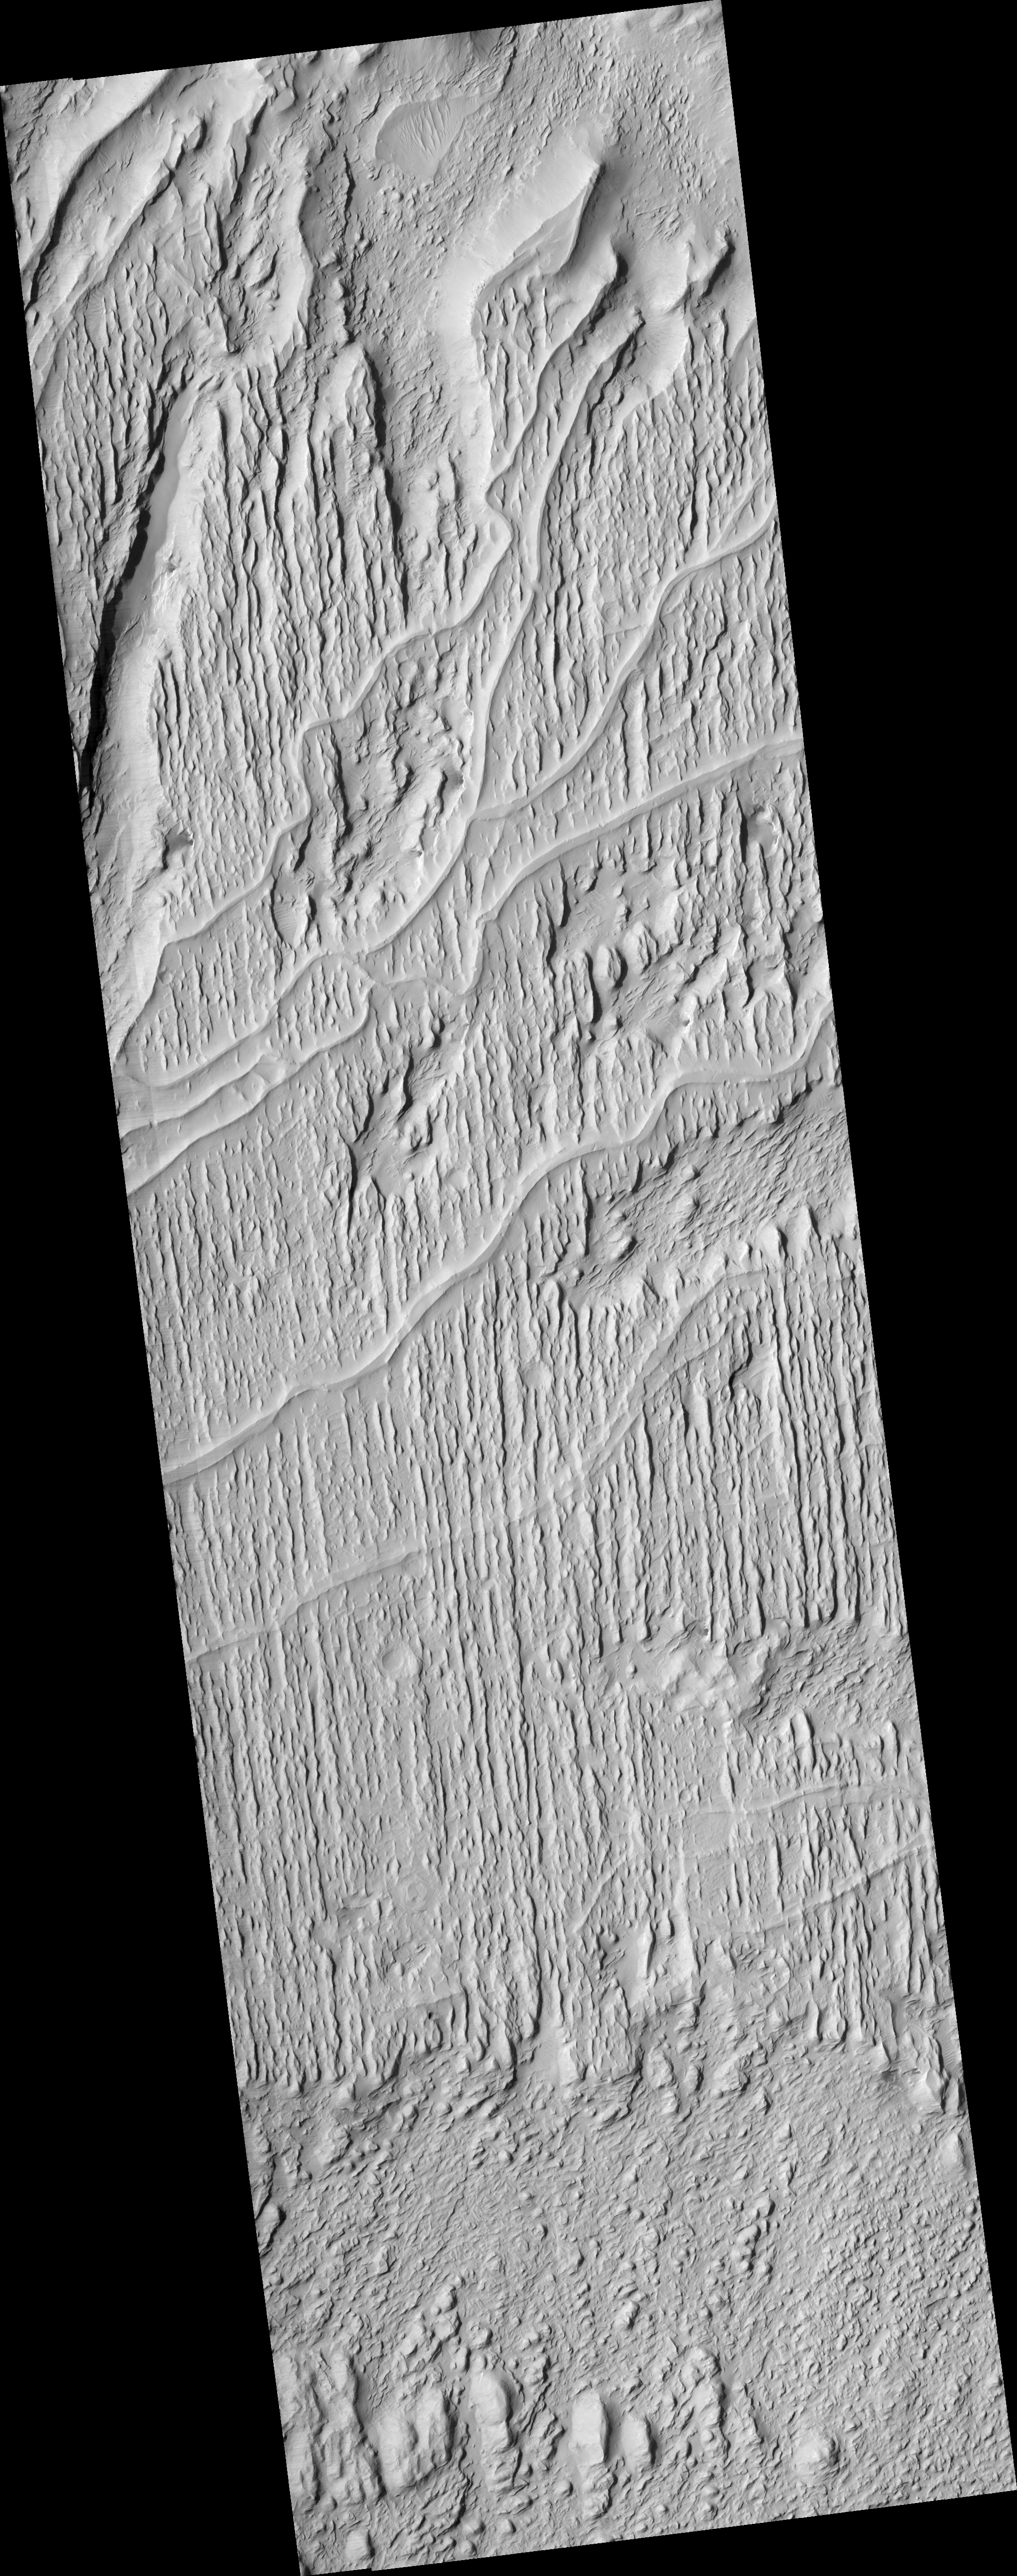

Sinuous Ridges Near Aeolis Mensae

This HiRISE image (PSP_002279_1735) covers part of a fan-shaped deposit of material in the Aeolis Mensae region of Mars.

The dominant surface texture is a series of parallel linear ridges. In addition, there are several sinuous, flat-topped ridges. The sinuous ridges do not follow the trend of the linear ridges, and various intersecting relations are observed.

The southernmost sinuous features in this image are partially buried by linear ridge material, while in the northern part of the image they appear to stand above it. This could indicate that the linear unit has been more eroded in the north than the south, but may also be due to a more complex geological history in which different sinuous ridges formed at different times. In the northeast part of the image one sinuous ridge appears superposed on another, supporting this hypothesis.

The linear ridges may be yardangs. Yardangs form when material is eroded by wind, producing elongated features aligned with the prevailing wind. Many of the ridges expose layers and appear to have broken into boulders. Layering indicates multiple episodes or pulses of deposition, while the occurrence of boulders shows that the material has been consolidated to some degree.

The sinuous ridges could be former stream channels outcropping in inverted relief, where a formerly low-lying feature is now relatively high-standing. This occurs when the stream channel is more resistant to erosion that the surroundings, either due to cementation by water or to the presence of large rocks which are not easily eroded.

In this case, the sinuous ridges contain few boulders resolvable by HiRISE, generally appearing uniform and smooth. They also contain fractures which in places cut across the entire ridge. Both of these observations are consistent with cementation of former channel floors.

Observation Geometry
Acquisition date: 1 January 2007
Local Mars time: 3:51 PM
Degrees latitude (centered): -6.2 °
Degrees longitude (East): 151.4 °
Range to target site: 302.7 km (189.2 miles)
Original image scale range: from 30.3 cm/pixel (with 1 x 1 binning) to 60.6 cm/pixel (with 2 x 2 binning)
Map-projected scale: 25 cm/pixel and north is up
Map-projection: EQUIRECTANGULAR
Emission angle: 29.3 °
Phase angle: 31.2 °
Solar incidence angle: 59 °, with the Sun about 31 ° above the horizon
Solar longitude: 170.1 °, Northern Summer

NASA’s Jet Propulsion Laboratory, a division of the California Institute of Technology in Pasadena, manages the Mars Reconnaissance Orbiter for NASA’s Science Mission Directorate, Washington. Lockheed Martin Space Systems, Denver, is the prime contractor for the project and built the spacecraft. The High Resolution Imaging Science Experiment is operated by the University of Arizona, Tucson, and the instrument was built by Ball Aerospace and Technology Corp., Boulder, Colo.

Credit: NASA/JPL/Univ. of Arizona